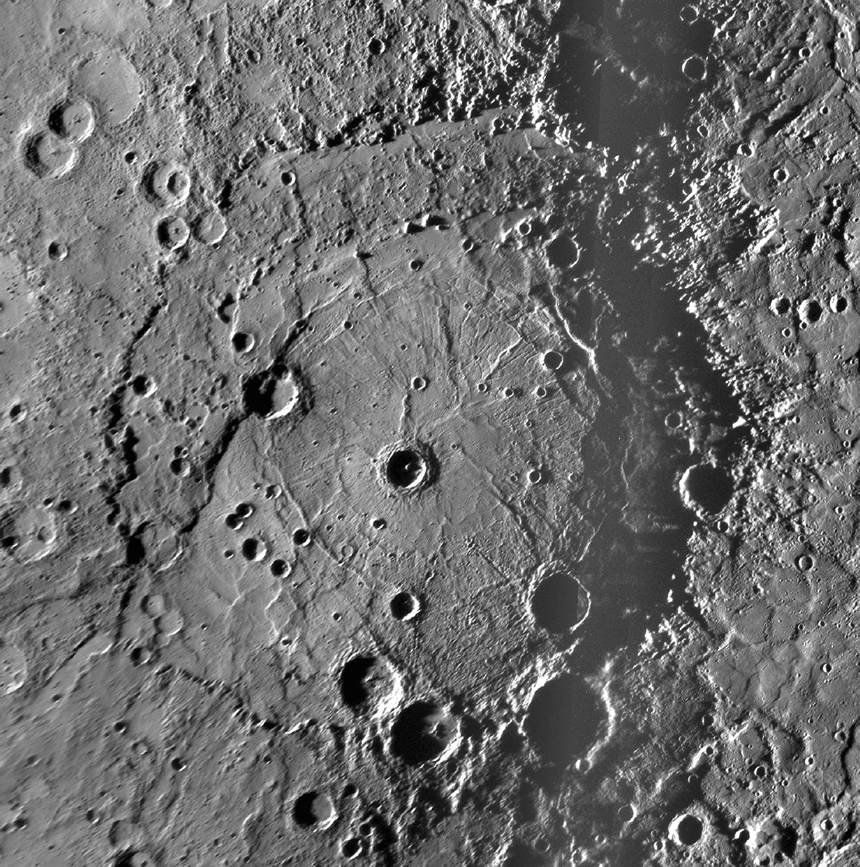

The Newly Discovered Rembrandt Impact Basin

This NAC mosaic of the newly discovered Rembrandt impact basin was presented last week during a NASA media teleconference. The number per area and size distribution of impact craters superposed on Rembrandt’s rim indicates that it is one of the youngest impact basins on Mercury. To read more about Rembrandt and view other images presented during the event, visit the media teleconference webpage.

Date Acquired: October 6, 2008
Instrument: Narrow Angle Camera (NAC) of the Mercury Dual Imaging System (MDIS)
Scale: Rembrandt basin is 715 kilometers (444 miles) in diameter

These images are from MESSENGER, a NASA Discovery mission to conduct the first orbital study of the innermost planet, Mercury. For information regarding the use of images, see the MESSENGER image use policy.

Credit: NASA/Johns Hopkins University Applied Physics Laboratory/Smithsonian Institution/Carnegie Institution of Washington